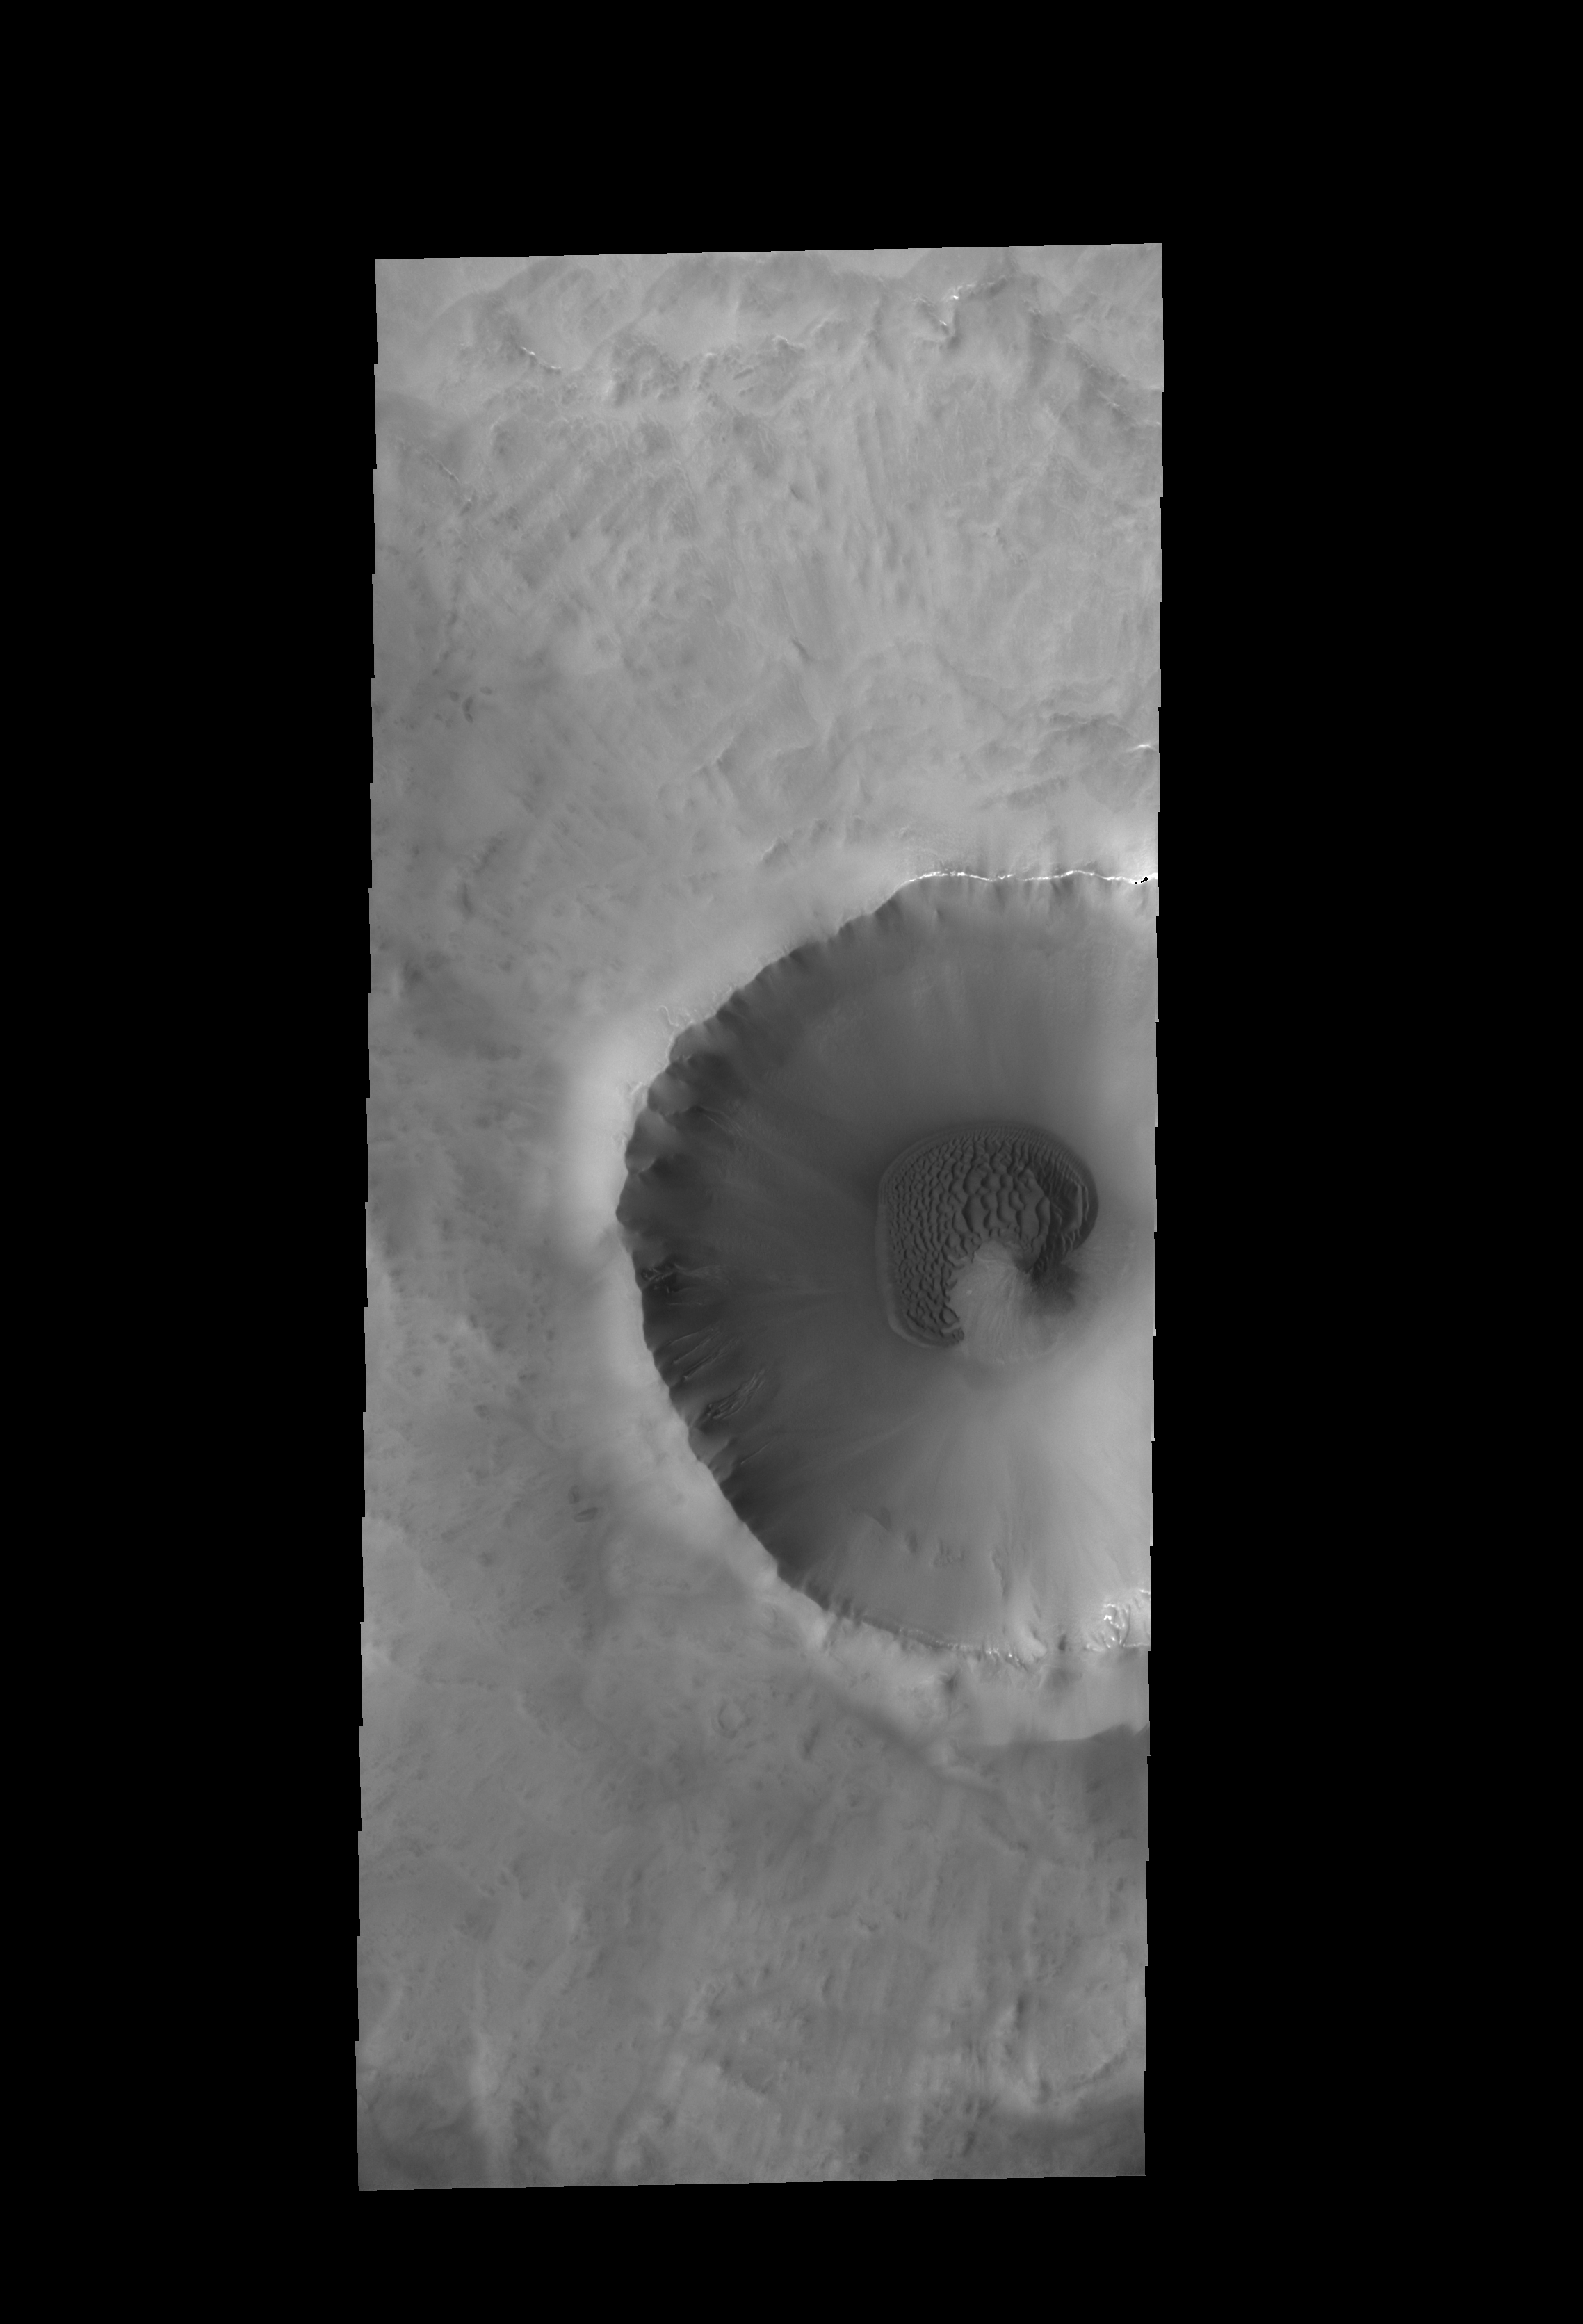

Crater Dunes

A sand sheet with surface dune forms partly surrounds the central peak of this unnamed crater near the north pole.

Credit: NASA/JPL-Caltech/ASU